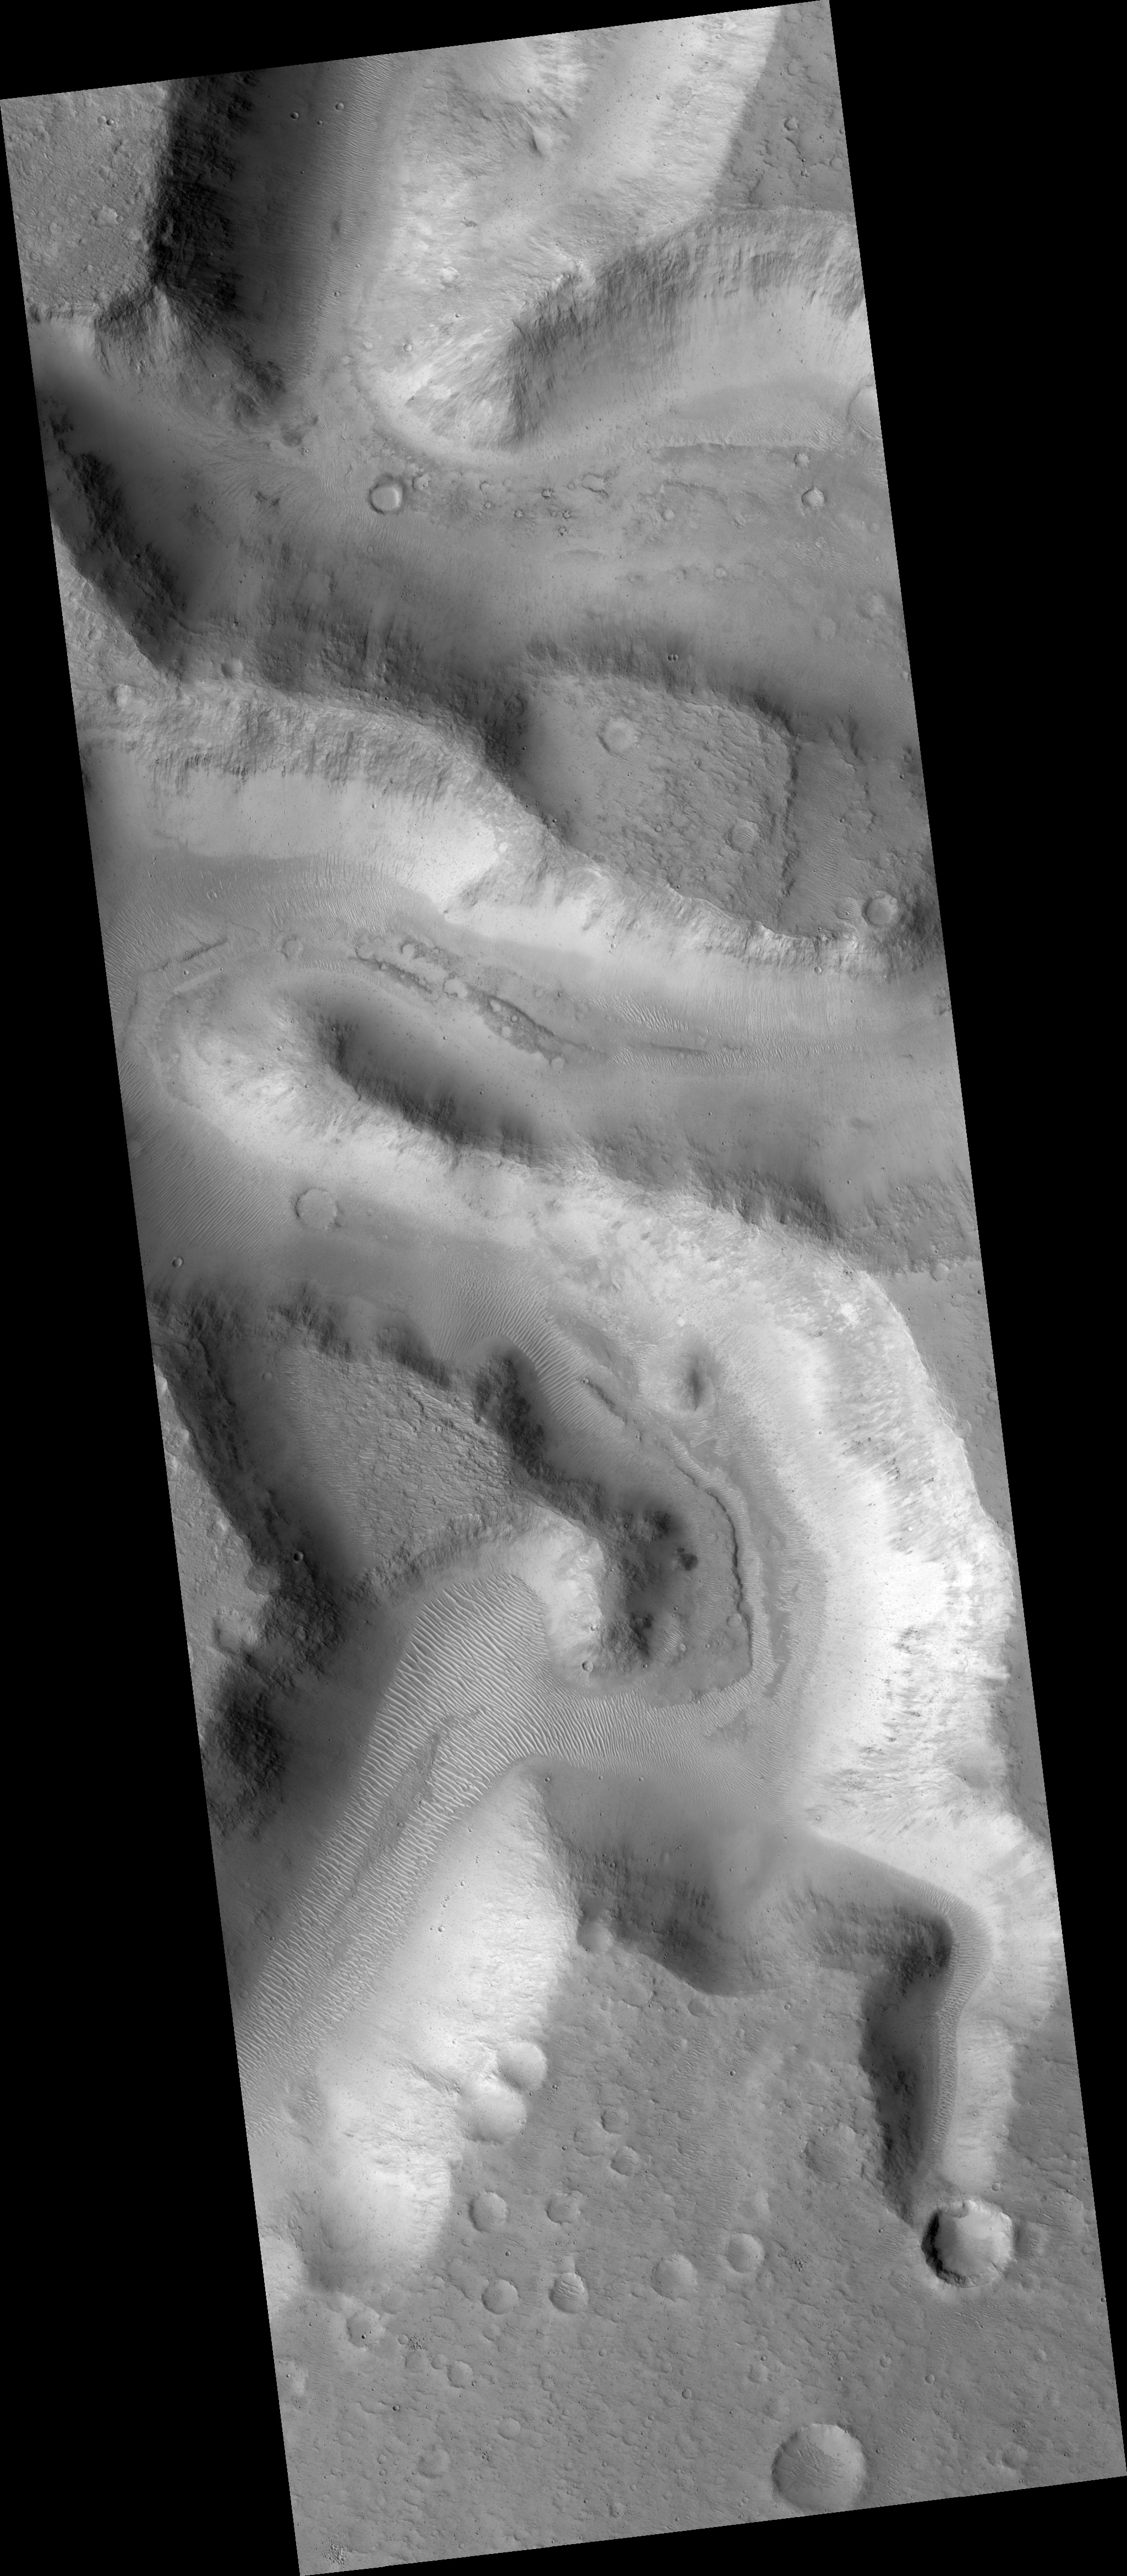

Meanders in Nanedi Valles

This HiRISE image (PSP_002840_1855) shows a portion of Nanedi Valles, an equatorial Martian valley network.

Valley networks are thought to have formed by groundwater sapping either in conjunction with an ice layer to cover the running water or during a past warmer, wetter climate regime on Mars. Glacial activity has also been proposed to form the valley networks.

Groundwater sapping is the leading theory because of the morphology of the valleys. They commonly have approximately constant width along their reaches, as seen here, as well as theater shaped heads, as seen in the tributary valley in the bottom right of the scene. The meandering nature of valleys suggests persistent or repeated flow as required to form meanders in streams on Earth.

The subimage (approximately 1.1 km across) shows a potential remnant channel seen on the floor of Nanedi Valles just below the center of the image. If this is a remnant channel, it suggests that there was either repeated or waning flows in this valley. Winding dunes and abundant impact craters are found throughout the valley, as well as within this putative channel.

Dunes are thought to be transient features on Mars, although no movement has been detected to date. It is interesting to note that some of the dunes are superposed by craters indicating that the dunes were stable long enough for craters to form and not be erased.

It is possible that the craters on top of the dunes are secondary craters that formed as a product of a larger impact. Secondary craters from a single impact are clustered in space and form almost simultaneously, implying that the dunes were stable for a time period-long enough for a single crater, rather than multiple craters, to form.

Observation Toolbox
Acquisition date: 3 March 2007
Local Mars time: 3:41 PM
Degrees latitude (centered): 5.2°
Degrees longitude (East): 311.8°
Range to target site: 271.3 km (169.6 miles)
Original image scale range: 27.1 cm/pixel (with 1 x 1 binning) so objects ~81 cm across are resolved
Map-projected scale: 25 cm/pixel and north is up
Map-projection: EQUIRECTANGULAR
Emission angle: 2.2°
Phase angle: 54.4°
Solar incidence angle: 57°, with the Sun about 33° above the horizon
Solar longitude: 195.0°, Northern Autumn

NASA’s Jet Propulsion Laboratory, a division of the California Institute of Technology in Pasadena, manages the Mars Reconnaissance Orbiter for NASA’s Science Mission Directorate, Washington. Lockheed Martin Space Systems, Denver, is the prime contractor for the project and built the spacecraft. The High Resolution Imaging Science Experiment is operated by the University of Arizona, Tucson, and the instrument was built by Ball Aerospace and Technology Corp., Boulder, Colo.

Credit: NASA/JPL/Univ. of Arizona